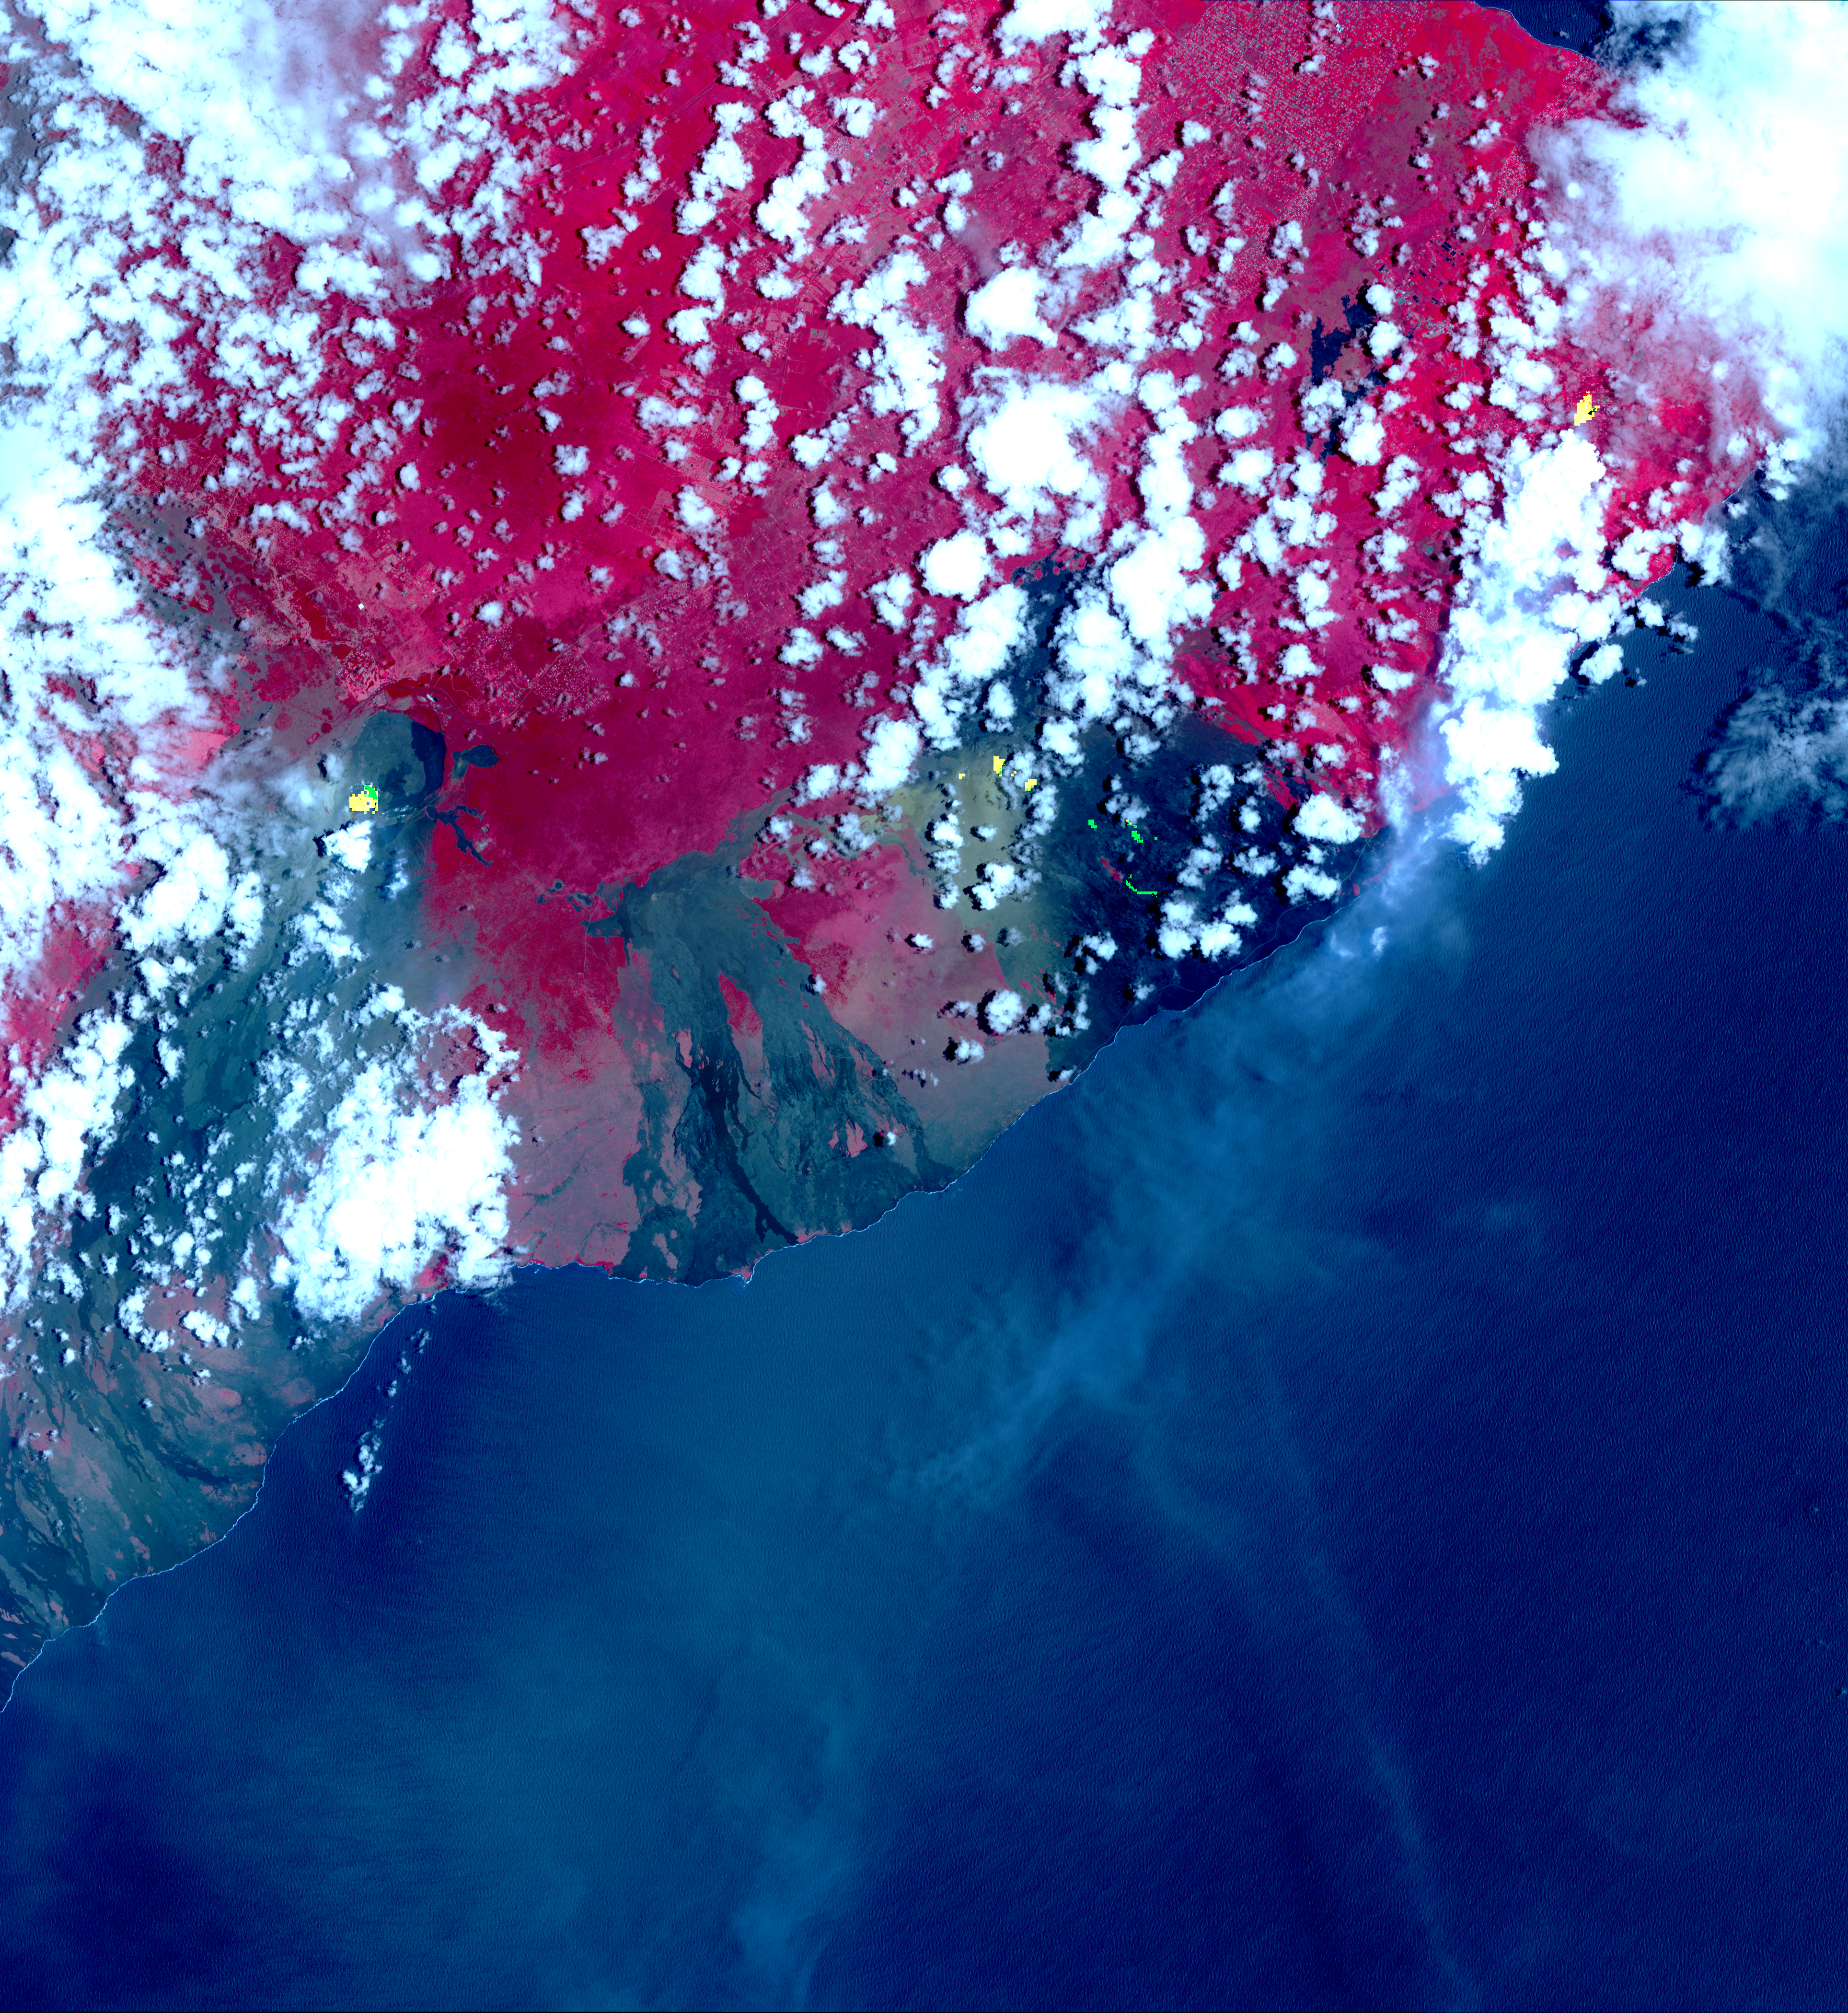

Satellite View of Kilauea Eruption

Inset

This image from NASA’s Advanced Spaceborne Thermal Emission and Reflection Radiometer (ASTER) instrument on NASA’s Terra spacecraft show recent eruptions of Kilauea volcano on the island of Hawaii (the Big Island). Following days of increased seismic activity, Kilauea erupted May 3, 2018, and triggered a number of additional fissure eruptions along the East Rift Zone. The eruptions and high level of sulfur dioxide gas (SO2) prompted evacuations in the area, including the Leilani Estates subdivision near the town of Pahoa.

The ASTER images, acquired on May 6, 2018, show different aspects of the eruption. A color composite depicts vegetation in red, and old lava flows in black and gray. Superimposed on the image in yellow are hotspots detected on the thermal infrared bands. The easternmost hot spots show the newly formed fissures and the lava flow spilling to the northwest.

The middle spots are Pu’u O’o crater, and lava flows descending the slopes to the southeast. The westernmost area is the crater and lava lake on Kilauea’s summit. The greenish area southwest of Pu’u O’o is ash deposits from its short eruption on Friday.

The inset shows the massive sulfur dioxide plume is shown in yellow and yellow-green, extracted from ASTER’s multiple thermal bands. A smaller, but thicker, sulfur dioxide gas plume can be seen coming from Kilauea. The prevailing trade winds blow the plumes to the southwest, out over the ocean. The images cover an area of 57.8 by 63 kilometers, and are located at 19.3 degrees North, 155.1 degrees West.

With its 14 spectral bands from the visible to the thermal infrared wavelength region and its high spatial resolution of 15 to 90 meters (about 50 to 300 feet), ASTER images Earth to map and monitor the changing surface of our planet. ASTER is one of five Earth-observing instruments launched Dec. 18, 1999, on Terra. The instrument was built by Japan’s Ministry of Economy, Trade and Industry. A joint U.S./Japan science team is responsible for validation and calibration of the instrument and data products.

The broad spectral coverage and high spectral resolution of ASTER provides scientists in numerous disciplines with critical information for surface mapping and monitoring of dynamic conditions and temporal change. Example applications are: monitoring glacial advances and retreats; monitoring potentially active volcanoes; identifying crop stress; determining cloud morphology and physical properties; wetlands evaluation; thermal pollution monitoring; coral reef degradation; surface temperature mapping of soils and geology; and measuring surface heat balance.

The U.S. science team is located at NASA’s Jet Propulsion Laboratory, Pasadena, Calif. The Terra mission is part of NASA’s Science Mission Directorate, Washington, D.C.

Credit: NASA/METI/AIST/Japan Space Systems, and U.S./Japan ASTER Science Team